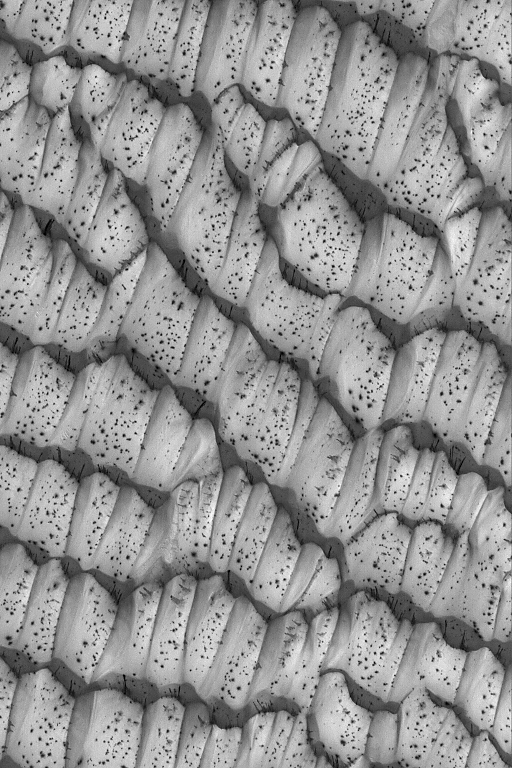

Polar Dunes, Spotted

23 August 2004
This Mars Global Surveyor (MGS) Mars Orbiter Camera (MOC) image shows sand dunes in the martian north polar region in mid-spring, July 2004. In summer, the dunes will be dark. As they defrost, dark spots form on their surfaces. This image is located near 82.8°N, 219.6°W. The image covers an area about 3 km (1.9 mi) across and sunlight illuminates the scene from the lower left.

Credit: NASA/JPL/Malin Space Science Systems